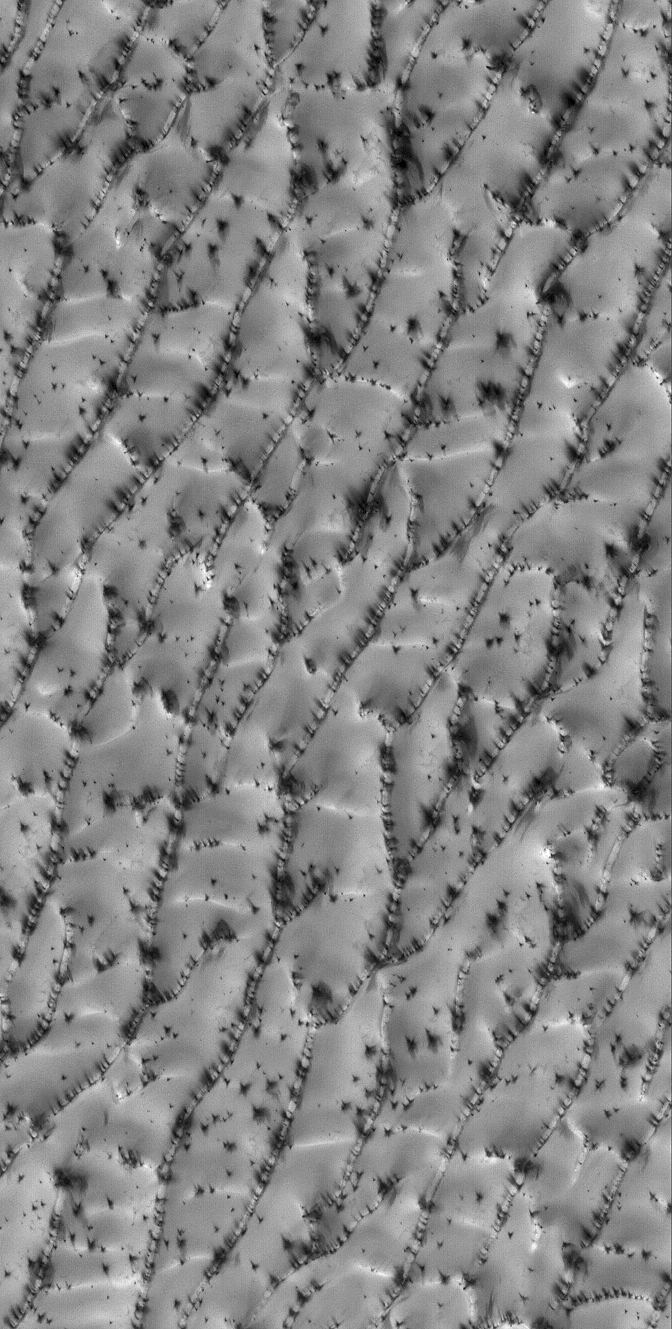

Defrosty Dunes

19 July 2006
This Mars Global Surveyor (MGS) Mars Orbiter Camera (MOC) image shows a portion of a sand dune field in the north polar region of Mars. The dunes are covered with frozen carbon dioxide which accumulated over the autumn and winter months in the northern hemisphere. During the spring, the time at which this image was acquired, the carbon dioxide begins to sublime away, going directly from solid to gas, just as dry ice does here on Earth. The dark spots, streaked by blowing winds, may be places where the frost has been removed (exposing underlying dark sand), places where the grain size or roughness of the frost has increased (increasing shadowing due to the change in texture), or both.

Location near: 79.7°N, 148.3°W
Image width: ~3 km (~1.9 mi)
Illumination from: lower left
Season: Northern Spring

Credit: NASA/JPL/Malin Space Science Systems